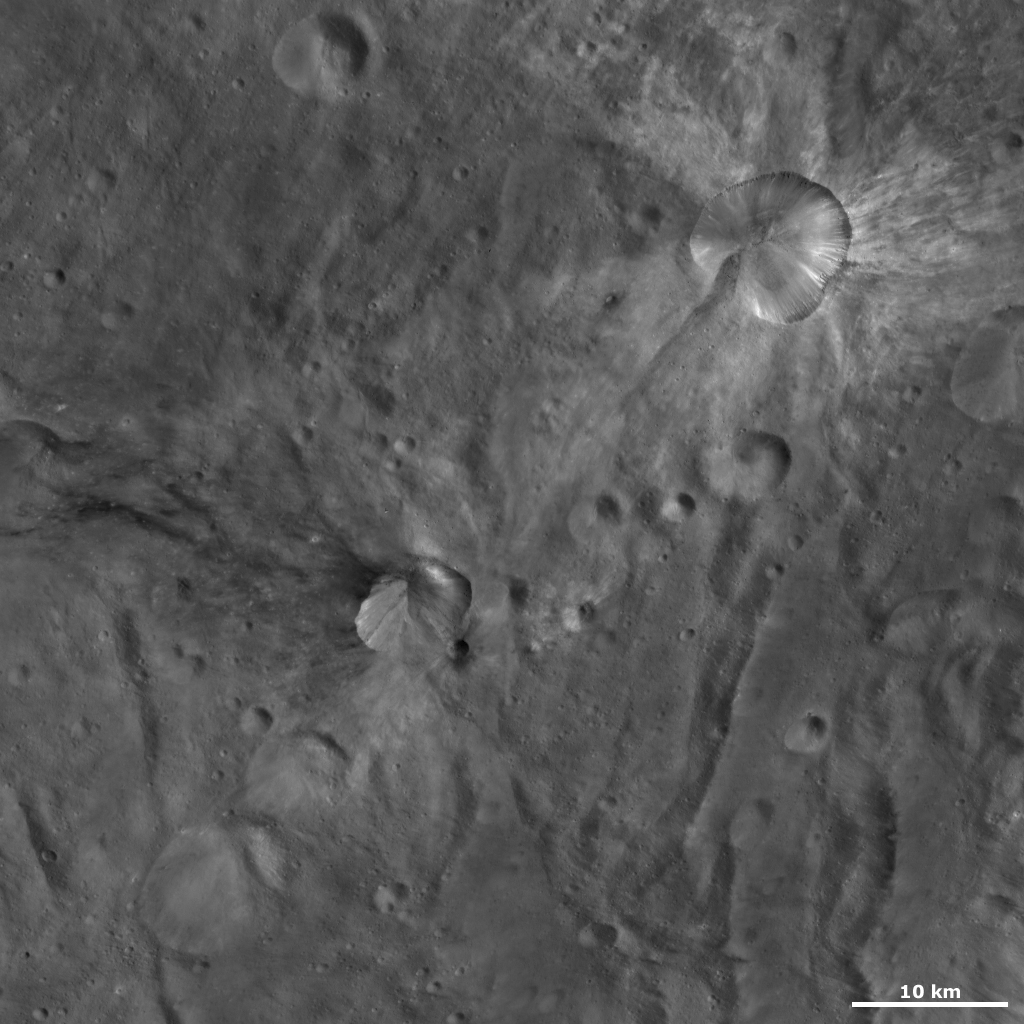

Canuleia and Sossia Craters

This Dawn framing camera (FC) image of Vesta shows two craters, one that has been named Canuleia and one that has been named Sossia. Canuleia is the bright crater in the top right of the image and Sossia crater is the smaller crater near the center of the image. Canuleia was the subject of the previous image of the day. Sossia crater is approximately 8 kilometers (5 miles) in diameter and is surrounded by areas of dark material. One area of dark material is associated with the small crater located just off the bottom right part of Sossia’s rim and another area of dark material is located along the top left rim. This area of dark material spreads out from the rim in long, curvilinear streaks. There is also some bright material inside of Sossia crater but Canuleia crater contains much more bright material.

This image is located in Vesta’s Urbinia quadrangle, in Vesta’s southern hemisphere. NASA’s Dawn spacecraft obtained this image with its framing camera on Oct. 20, 2011. This image was taken through the camera’s clear filter. The distance to the surface of Vesta is 700 kilometers (435 miles) and the image has a resolution of about 64 meters (210 feet) per pixel. This image was acquired during the HAMO (high-altitude mapping orbit) phase of the mission.

The Dawn mission to Vesta and Ceres is managed by NASA’s Jet Propulsion Laboratory, a division of the California Institute of Technology in Pasadena, for NASA’s Science Mission Directorate, Washington D.C. UCLA is responsible for overall Dawn mission science. The Dawn framing cameras have been developed and built under the leadership of the Max Planck Institute for Solar System Research, Katlenburg-Lindau, Germany, with significant contributions by DLR German Aerospace Center, Institute of Planetary Research, Berlin, and in coordination with the Institute of Computer and Communication Network Engineering, Braunschweig. The Framing Camera project is funded by the Max Planck Society, DLR, and NASA/JPL.

Credit: NASA/JPL-Caltech/UCLA/MPS/DLR/IDA